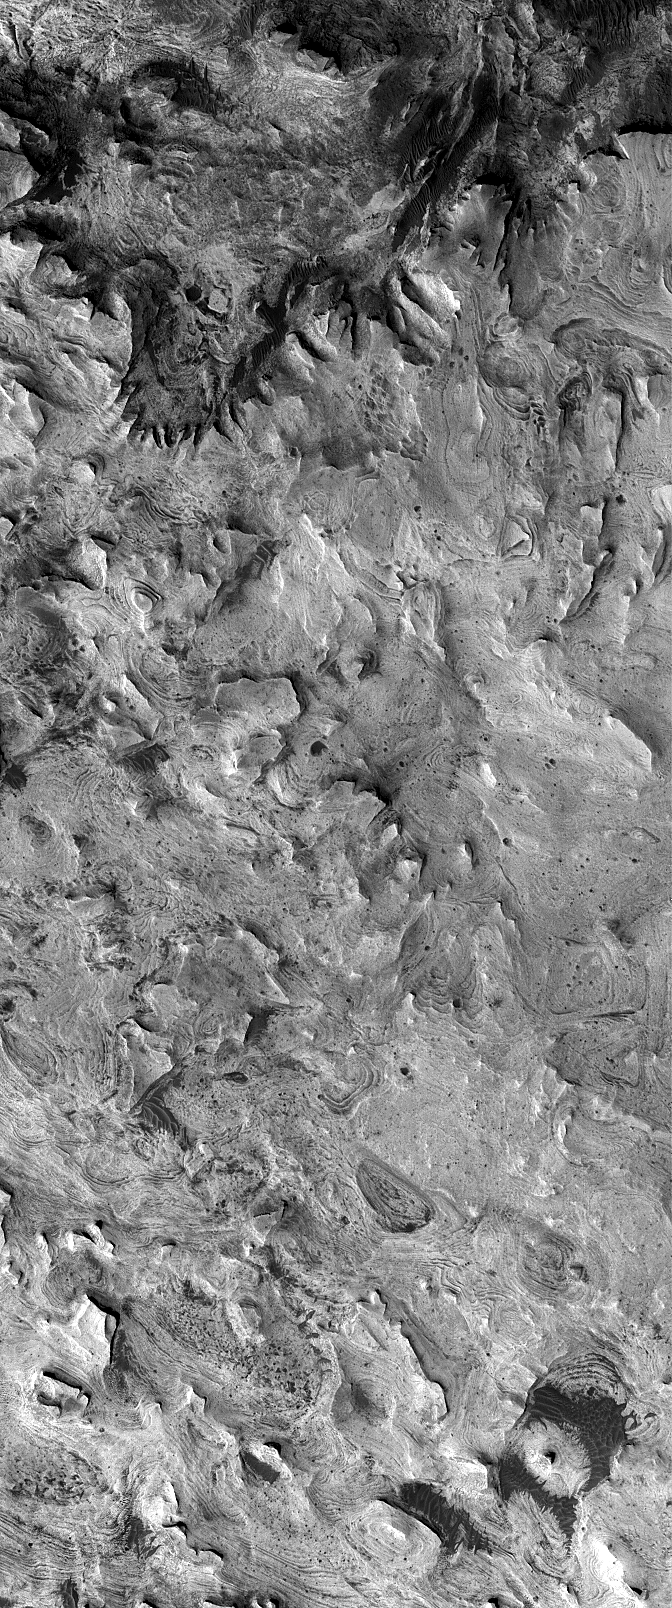

West Candor Rocks

11 December 2005
This Mars Global Surveyor (MGS) Mars Orbiter Camera (MOC) image shows light-toned, layered, sedimentary rock exposures in western Candor Chasma, part of the vast Valles Marineris trough system. Most of west Candor’s interior includes exposures of layered rock with very few superimposed impact craters. The rock may be very ancient, but the lack of craters suggests that the erosion of these materials is on-going.

Location near: 6.3°S, 76.0°W
Image width: width: ~3 km (~1.9 mi)
Illumination from: lower left
Season: Southern Summer

Credit: NASA/JPL/Malin Space Science Systems